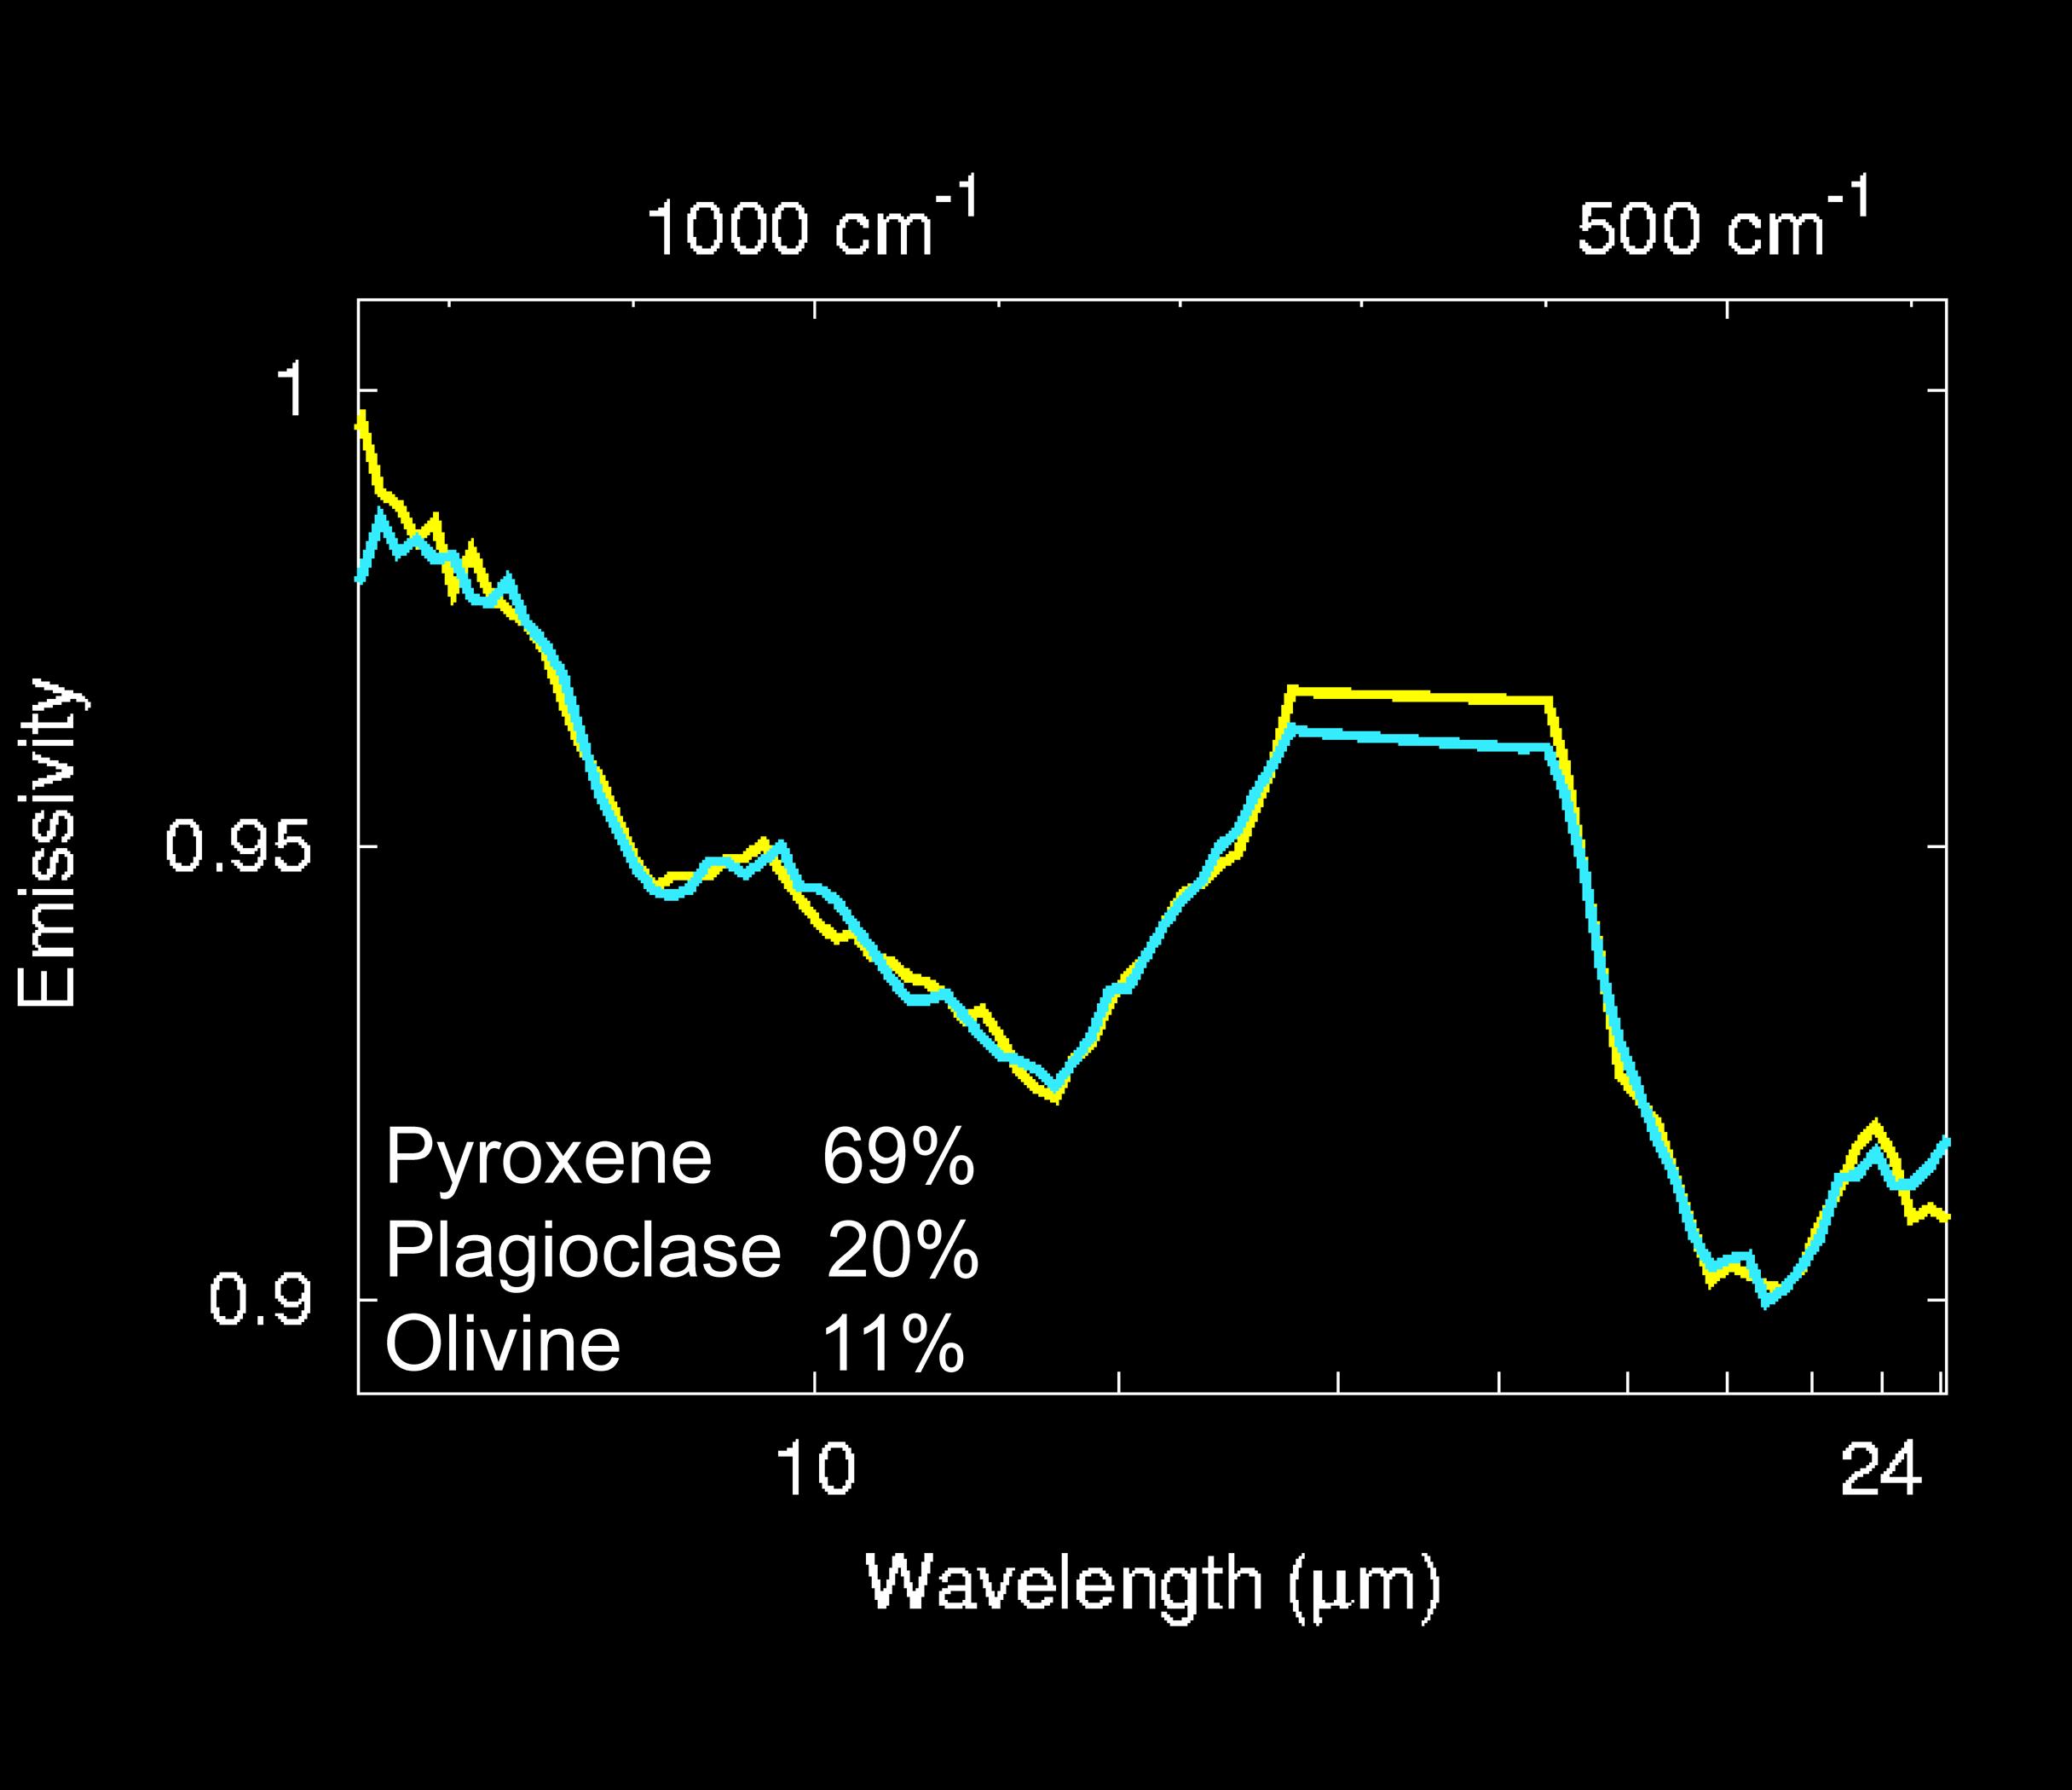

Recipe for ‘Bounce’ Rock

The mineralogy of “Bounce” rock was determined by fitting spectra from a library of laboratory minerals to spectra of Bounce taken by the Mars Exploration Rover Opportunity’s miniature thermal emission spectrometer. Bounce is made-up of 69 percent pyroxene, 20 percent plagioclase, and 11 percent olivine. The pyroxene minerals are primarily calcium-rich varieties, with smaller amounts of a class of minerals called orthopyroxenes. The composition of Bounce is significantly different from that of typical martian basalts seen over much of the surface from orbit by the Mars Global Surveyor thermal emission spectrometer. The rock’s composition is, however, similar to that of meteorites thought to have come from Mars. No detectable hematite was found in Bounce.

Credit: NASA/JPL/Cornell/ASU